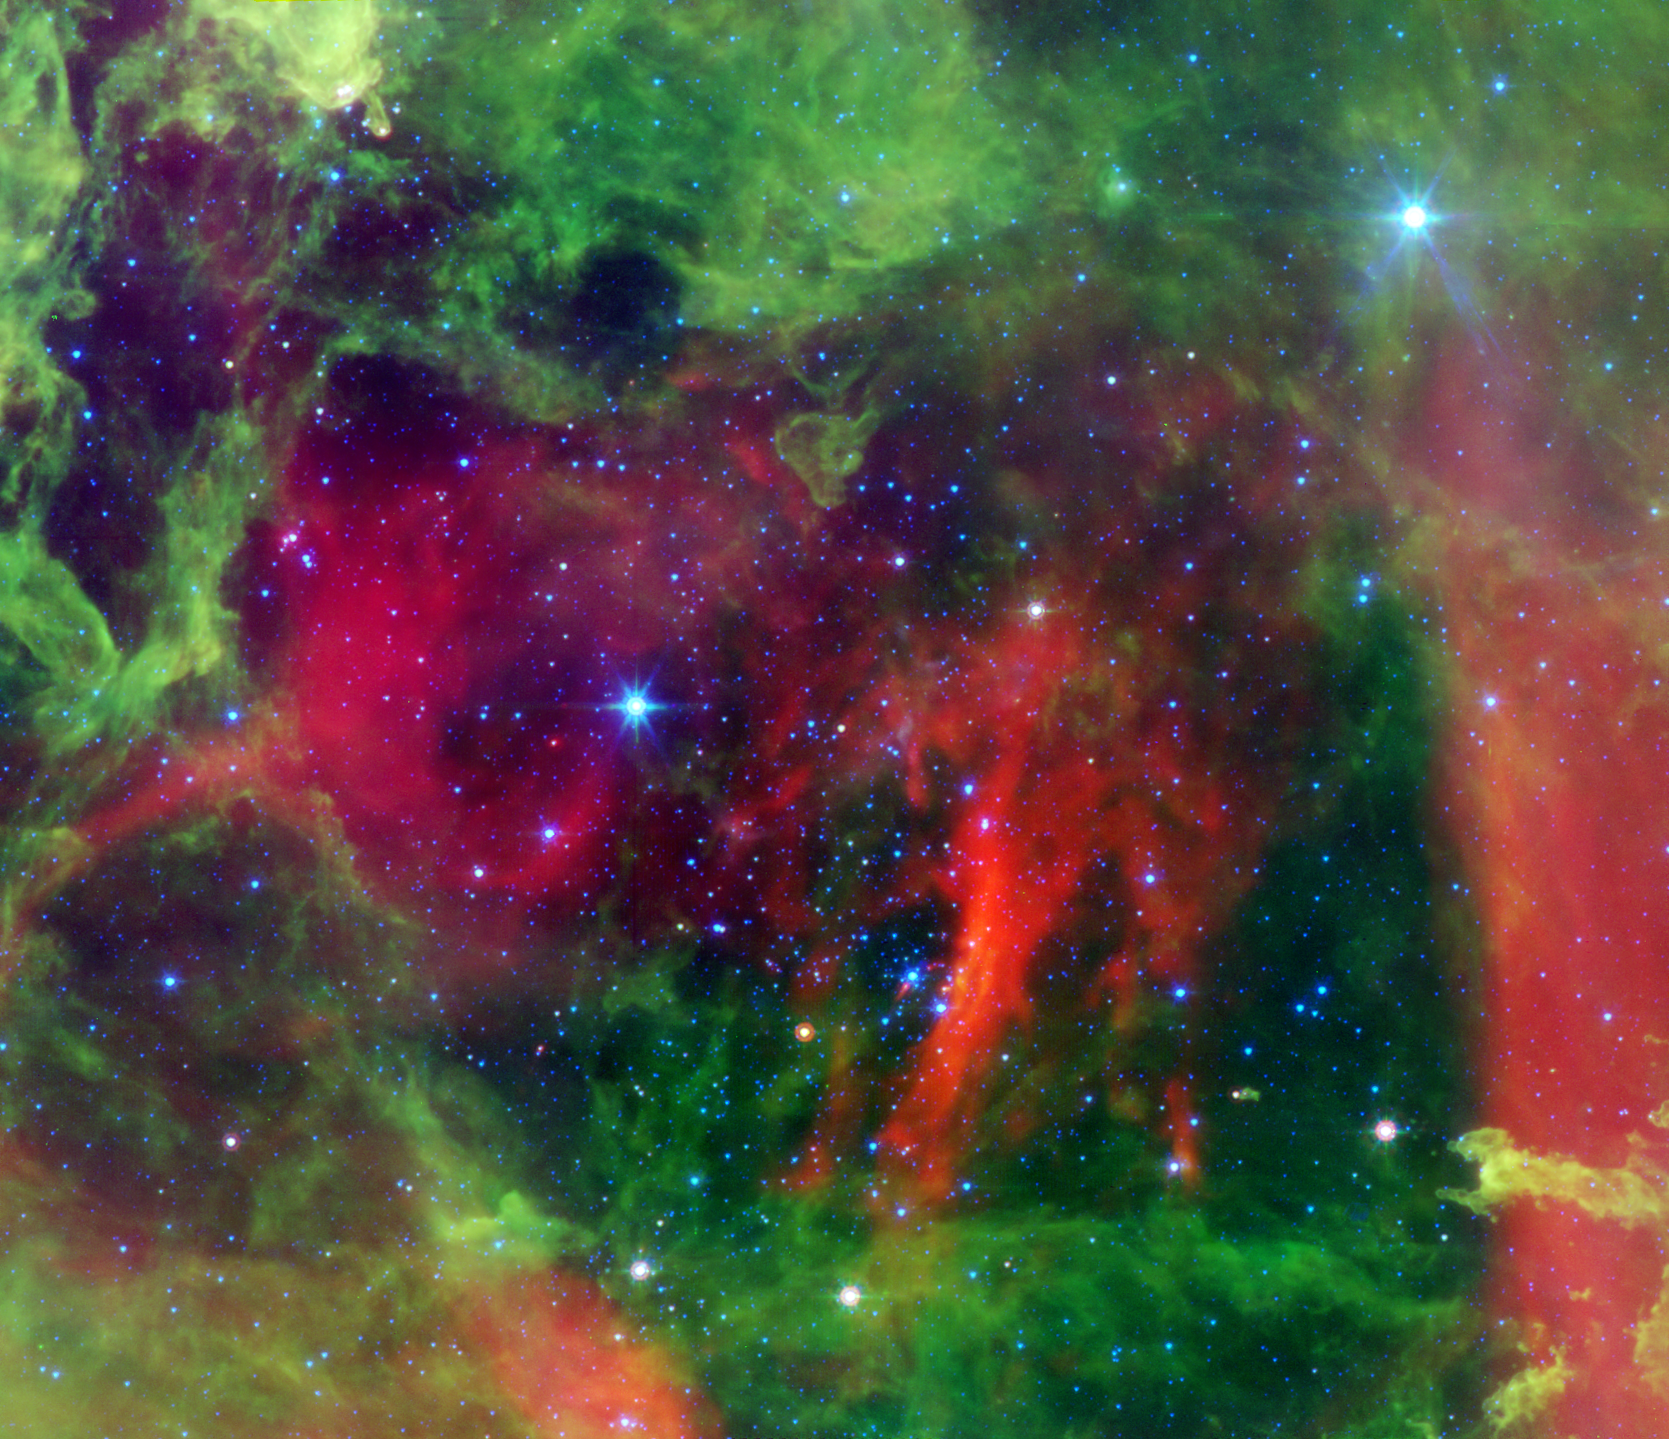

Every Rose has a Thorn

Figure 1

This infrared image from NASA’s Spitzer Space Telescope shows the Rosette nebula, a pretty star-forming region more than 5,000 light-years away in the constellation Monoceros. In optical light, the nebula looks like a rosebud, or the “rosette” adornments that date back to antiquity.

But lurking inside this delicate cosmic rosebud are so-called planetary “danger zones” (see spheres illustrations in figure 1). These zones surround super hot stars, called O-stars (blue stars inside spheres), which give off intense winds and radiation. Young, cooler stars that just happen to reside within one of these zones are in danger of having their dusty planet-forming materials stripped away.

While O-star danger zones were known about before, their parameters were not. Astronomers used Spitzer’s infrared vision to survey the extent of the five danger zones shown here. The results showed that young stars lying beyond 1.6 light-years, or 10 trillion miles, of any O-stars are safe, while young stars within this zone are likely to have their potential planets blasted into space.

Radiation and winds from the super hot stars have collectively blown layers of dust (green) and gas away, revealing the cavity of cooler dust (red). The largest two blue stars in this picture are in the foreground, and not in the nebula itself.

This image shows infrared light captured by Spitzer’s infrared array camera. Light with wavelengths of 24 microns is red; light of 8 microns is green; and light of 4.5 microns is blue.

Credit: NASA/JPL-Caltech/Univ. of Ariz.